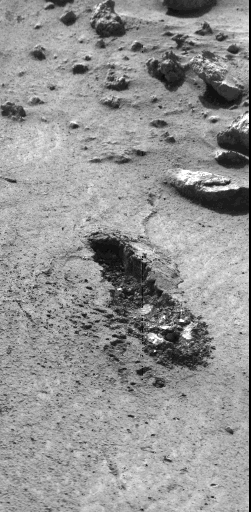

Trench Excavated By Viking 1 Surface Sampler

This image, received today, shows the trench excavated by Viking 1 surface sampler. The trench was dug by extending the surface sampler collection head in a direction from lower right toward the upper left and then withdrawing the surface sampler collector head. Lumpy piles of material at end of trench at lower right was pulled by plowing from trench by the backhoe which will be used to dig trenches later in the mission. Area around trench has ripple marks produced by Martian wind. The trench which was dug early on Sol 8, is about 3 inches wide, 2 inches deep and 6 inches long. Steep dark crater walls show the grains of the Martian surface material stick together (have adhesion). The doming of the surface at far end of the trench show the granular material is dense. The Martian surface material behaves somewhat like moist sand on Earth. Evidence from the trench indicate a sample was collected and delivered to the experiments after repeated tries. The biology experiment level full indicator indicates a sample was received for analysis. The X-Ray fluorescence experiment has no indication to show it received a sample. The GCMS experiment level full indicator suggests no sample was received but this matter is being investigated.

Credit: NASA/JPL